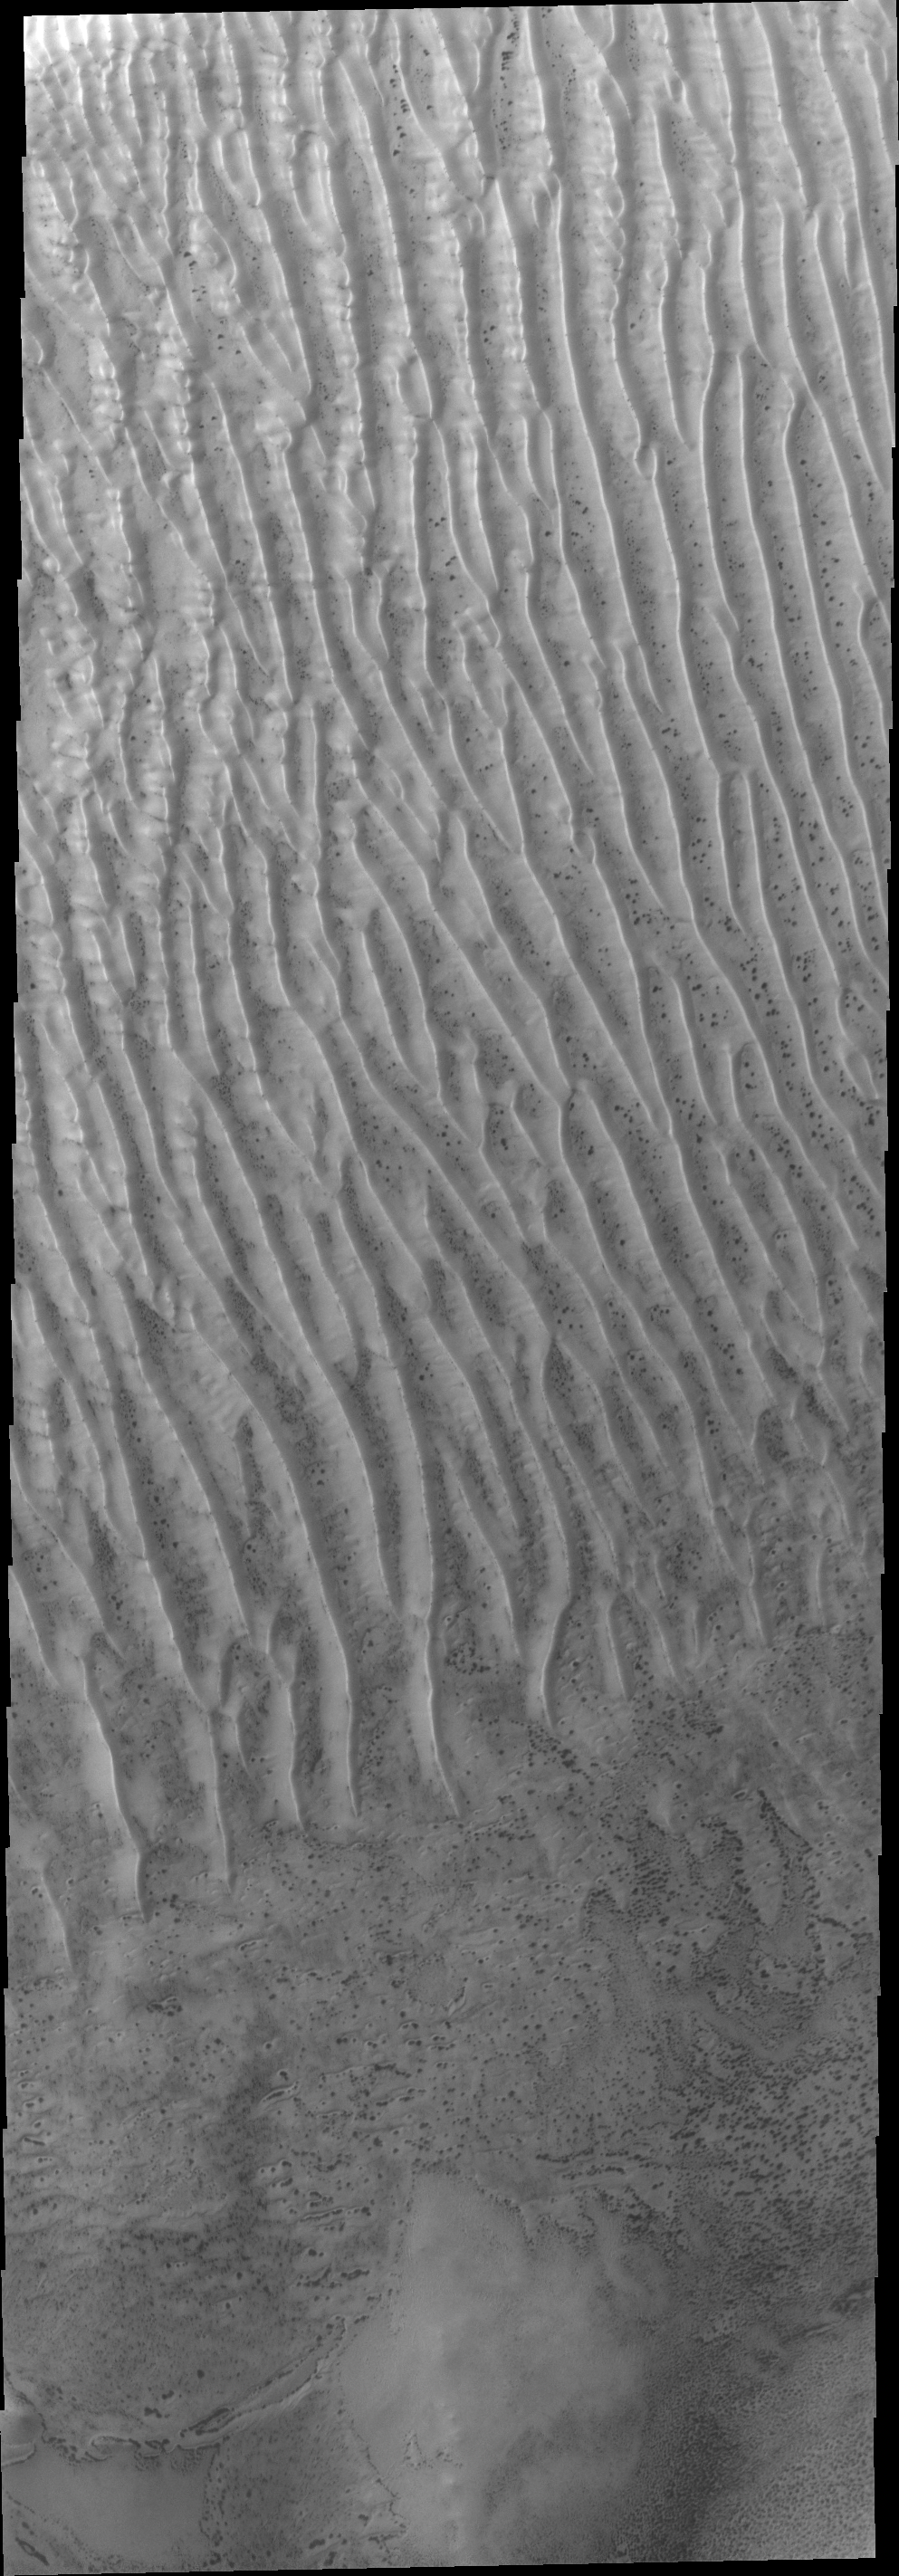

Richardson Crater Dunes

These dunes in Richardson Crater are still frost covered. As spring deepens the frost will sublimate and the dark dunes will appear.

Credit: NASA/JPL/ASU